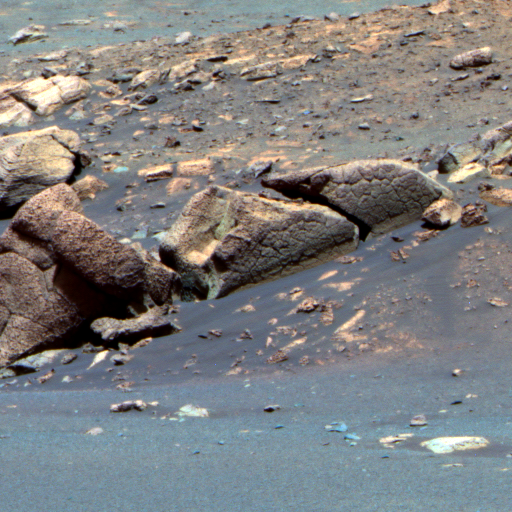

‘Earhart’ Rock

This false-color image taken by NASA’s Mars Exploration Rover Opportunity shows a rock informally named “Earhart” on the lower slopes of “Endurance Crater.” The rock was named after the pilot Amelia Earhart. Like “Escher” and other rocks dotting the bottom of Endurance, scientists believe fractures in Earhart could have been formed by one of several processes. They may have been caused by the impact that created Endurance Crater, or they might have arisen when water leftover from the rock’s formation dried up. A third possibility is that much later, after the rock was formed, and after the crater was created, the rock became wet once again, then dried up and developed cracks. Rover team members do not have plans to investigate Earhart in detail because it is located across potentially hazardous sandy terrain. This image was taken on sol 219 (Sept. 4) by the rover’s panoramic camera, using its 750-, 530- and 430-nanometer filters.

Credit: NASA/JPL/Cornell